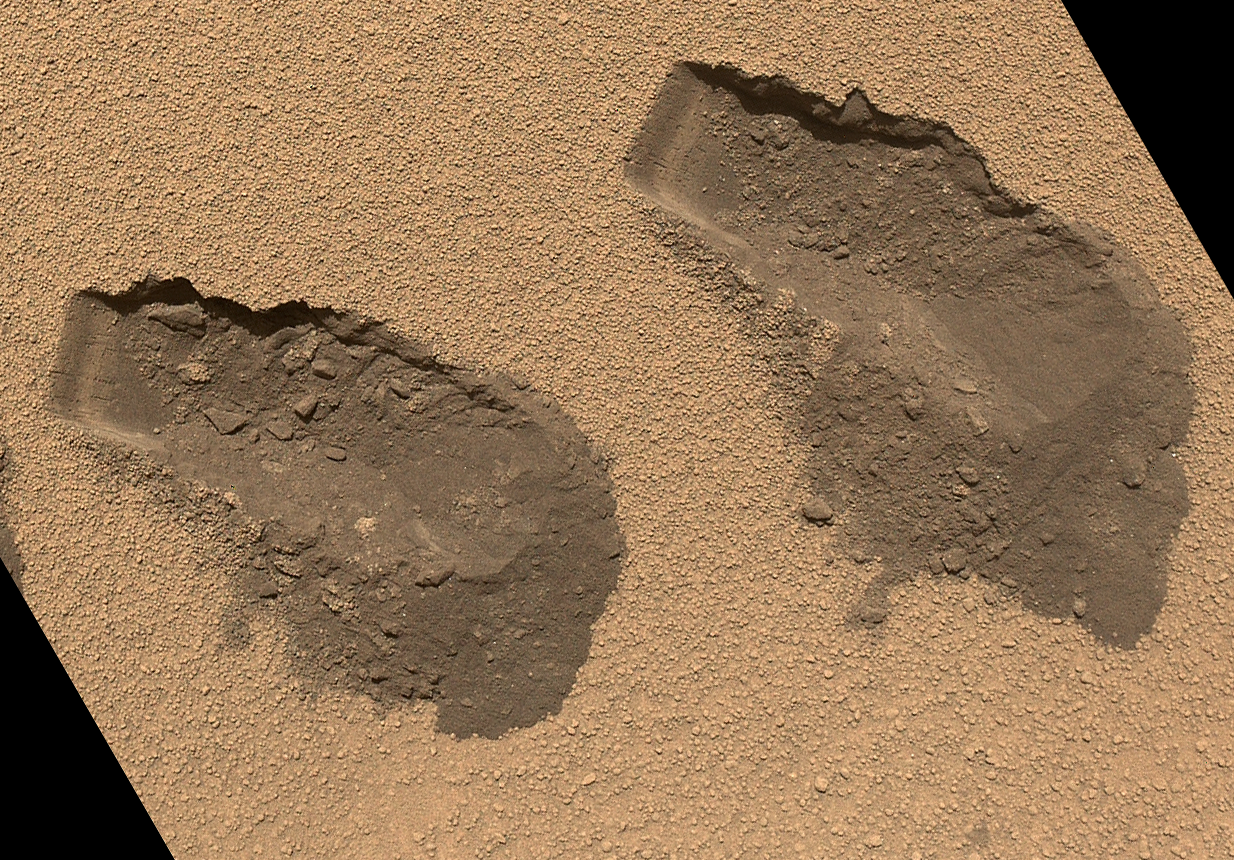

Scoop Marks in the Sand at ‘Rocknest’

Annotated Image

This is a view of the third (left) and fourth (right) trenches made by the 1.6-inch-wide (4-centimeter-wide) scoop on NASA’s Mars rover Curiosity in October 2012. The image was acquired by the Mars Hand Lens Imager (MAHLI) on Sol 84 (Oct. 31, 2012) and shows some of the details regarding the properties of the “Rocknest” wind drift sand. The upper surface of the drift is covered by coarse sand grains approximately 0.02 to 0.06 inches (0.5 to 1.5 millimeters) in size. These coarse grains are mantled with fine dust, giving the drift surface a light brownish red color. The coarse sand is somewhat cemented to form a thin crust about 0.2 inches (0.5 centimeters) thick. Evidence for the crusting is seen by the presence of angular clods in and around the troughs and in the sharp, jagged indentations and overhangs on one wall of each trench (the walls closest to the top of this figure).

Beneath the crust surface, as revealed in the scoop troughs and the piles of sediment on the right side of each, is finer sand, which is darker brown as compared with the dust on the surface. The left end of each trough wall shows alternating light and dark bands, indicating that the sand inside the drift is not completely uniform. This banding might result from different amounts of infiltrated dust, chemical alteration or deposition of sands of slightly different color.

JPL manages the Mars Science Laboratory/Curiosity for NASA’s Science Mission Directorate in Washington. The rover was designed, developed and assembled at JPL, a division of the California Institute of Technology in Pasadena.

Credit: NASA/JPL-Caltech/MSSS